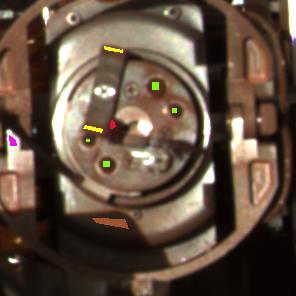

Pebble Puzzle Solved

Figure 1

In the quest to determine if a pebble was jamming the rock abrasion tool on NASA’s Mars Exploration Rover Opportunity, scientists and engineers examined this up-close, approximate true-color image of the tool. The picture was taken by the rover’s panoramic camera, using filters centered at 601, 535, and 482 nanometers, at 12:47 local solar time on sol 200 (August 16, 2004).

Colored spots have been drawn on this image corresponding to regions where panoramic camera reflectance spectra were acquired (see chart in Figure 1). Those regions are: the grinding wheel heads (yellow); the rock abrasion tool magnets (green); the supposed pebble (red); a sunlit portion of the aluminum rock abrasion tool housing (purple); and a shadowed portion of the rock abrasion tool housing (brown). These spectra demonstrated that the composition of the supposed pebble was clearly different from that of the sunlit and shadowed portions of the rock abrasion tool, while similar to that of the dust-coated rock abrasion tool magnets and grinding heads. This led the team to conclude that the object disabling the rock abrasion tool was indeed a martian pebble.

Credit: NASA/JPL/Cornell/USGS